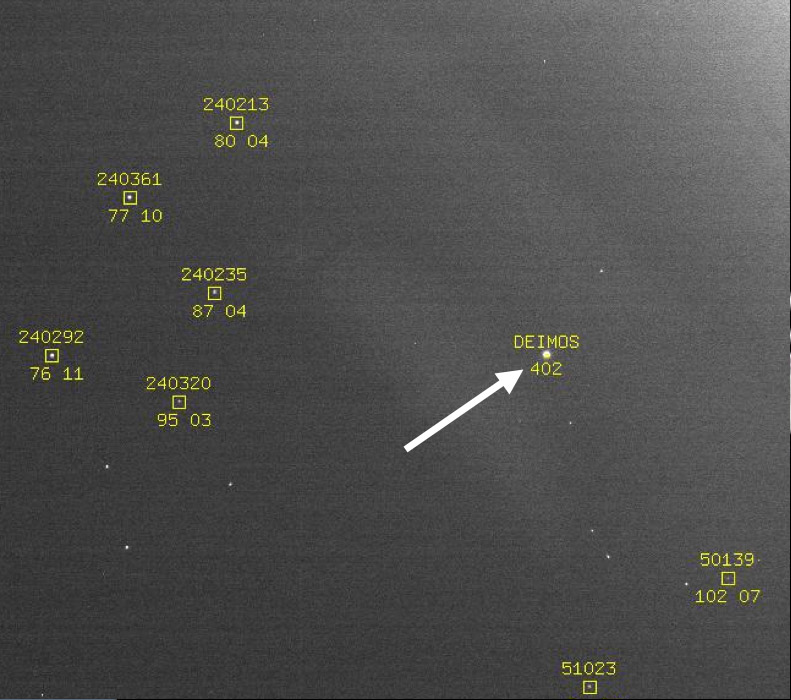

Optical Navigation Demonstration Near Mars

This image showing the position of the Martian moon Deimos against a background of stars is part of a successful technology demonstration completed by NASA’s Mars Reconnaissance Orbiter before arrival at Mars.

The spacecraft’s Optical Navigation Camera was used in February and March 2006 to demonstrate the use of pictures from a small camera for calculating precise location of a Mars-bound spacecraft by comparing the observed positions of Mars’ two moons to their predicted positions relative to background stars. While this technique was not necessary for the Mars Reconnaissance Orbiter’s own navigation, the demonstration prepares the way for relying on it for navigating precise arrivals for future missions that land on Mars.

This example image from the Optical Navigation Camera was taken on March 6, 2006, at a distance of 1.08 million kilometers (671,000 miles) from Deimos. That moon, the smaller of Mars’ two, has a diameter of 15 kilometers (9 miles), and orbits 23,459 kilometers (14,577 miles) above the planet’s surface.

Credit: NASA/JPL-Caltech